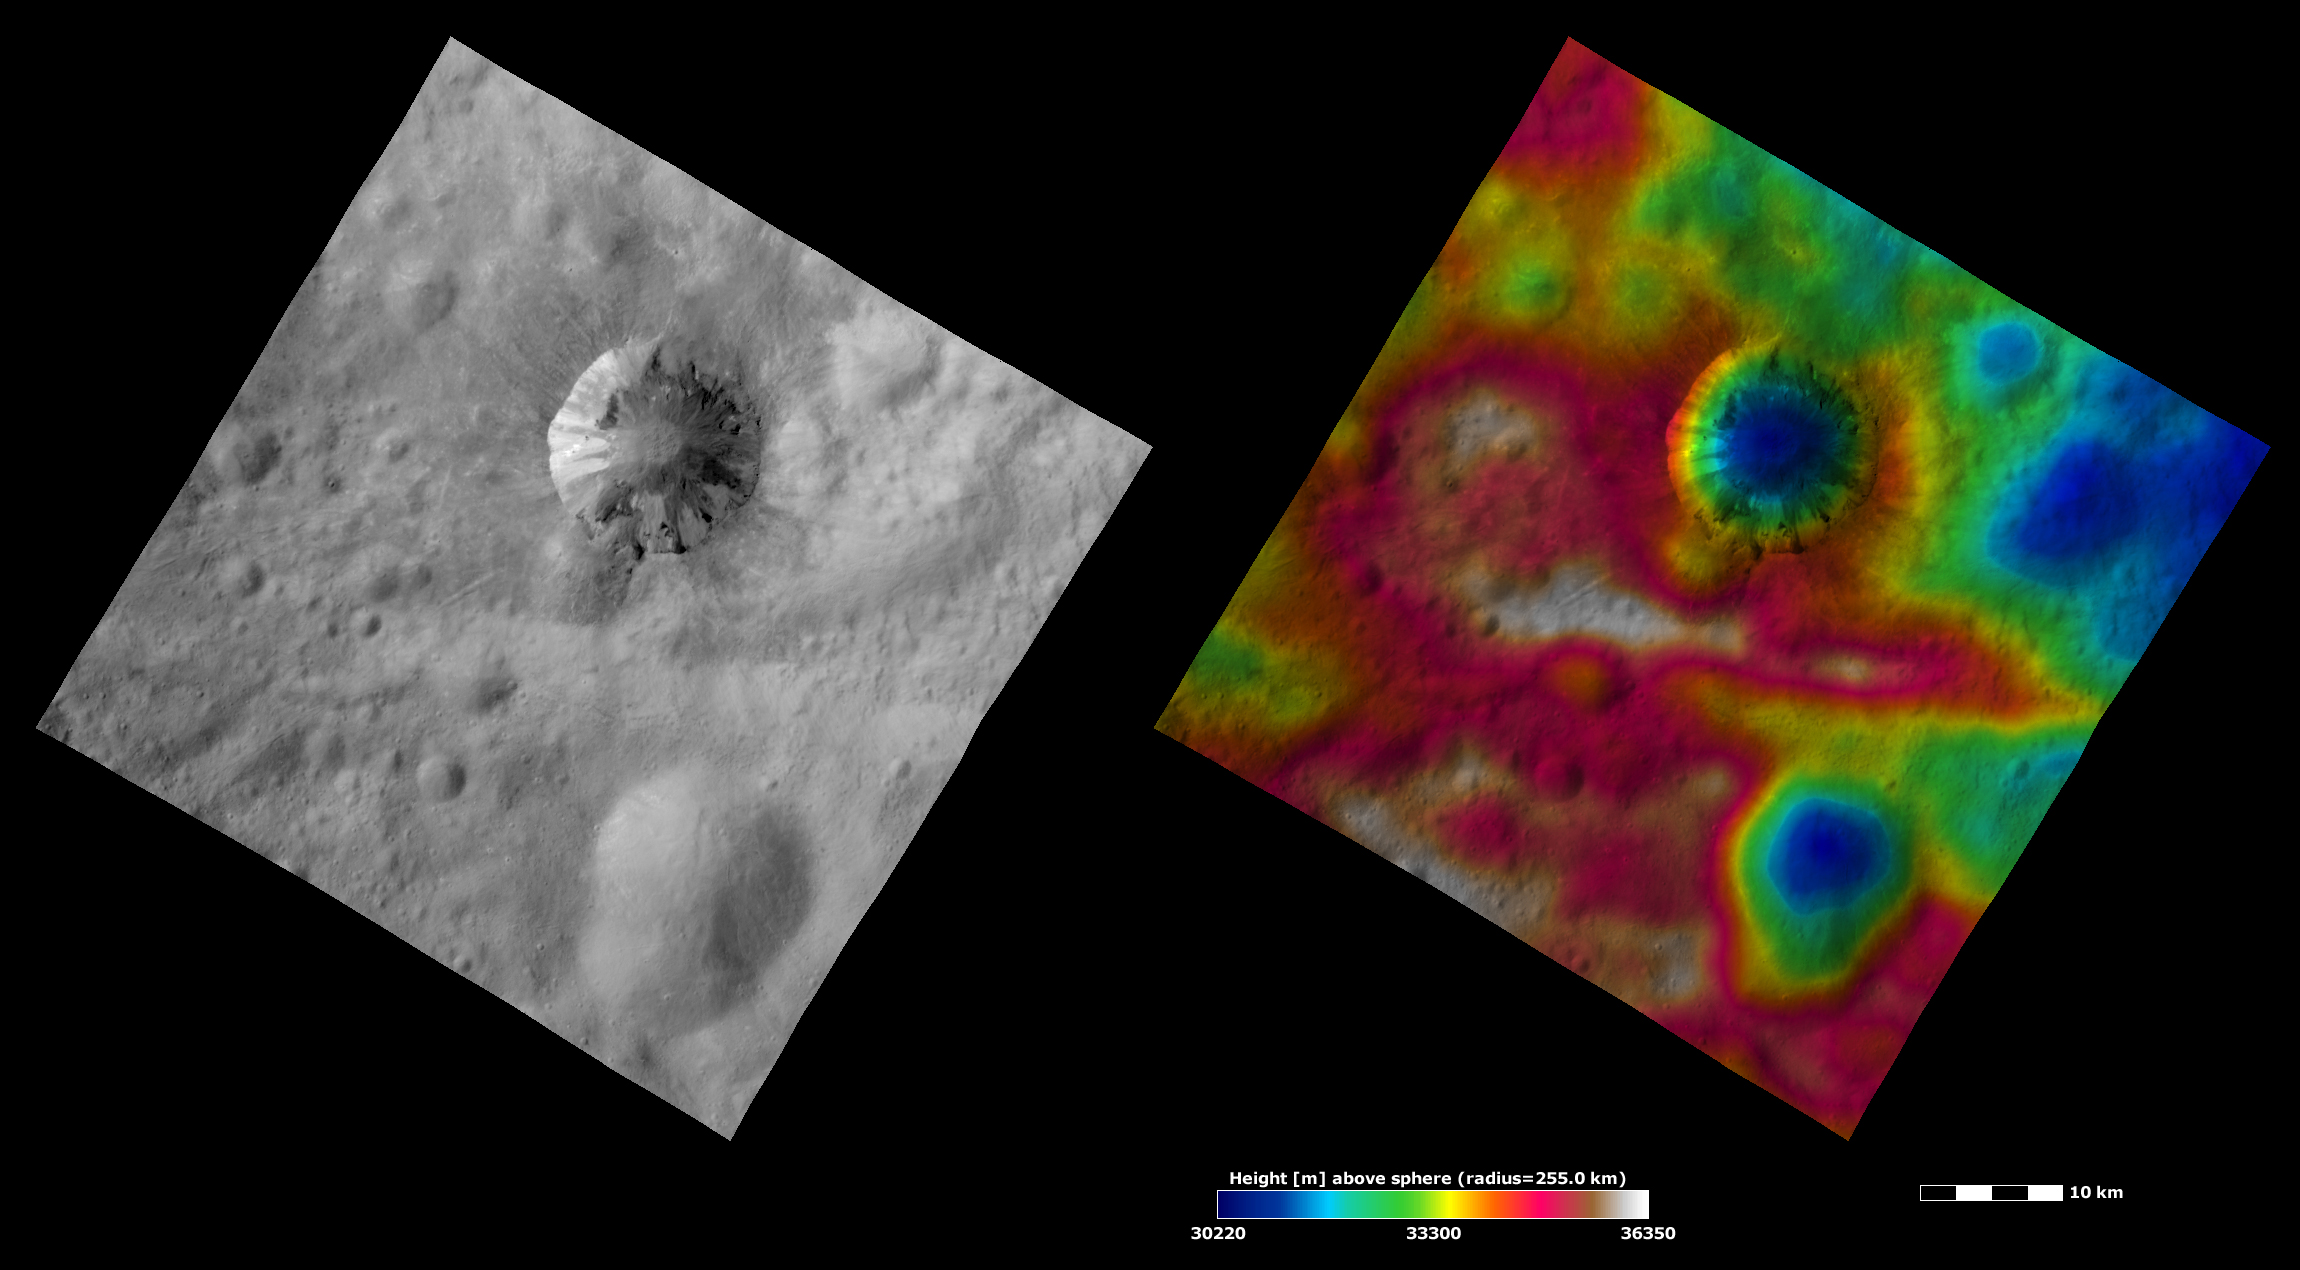

Apparent Brightness and Topography Images of Cornelia Crater

The left-hand image is a Dawn FC (framing camera) image, which shows the apparent brightness of Vesta’s surface. The right-hand image is based on this apparent brightness image, which has had a color-coded height representation of the topography overlain onto it. The topography is calculated from a set of images that were observed from different viewing directions, which allows stereo reconstruction. The various colors correspond to the height of the area. The white and red areas in the topography image are the highest areas and the blue areas are the lowest areas. It is clear from both of the images that the two craters are depressions, which have lower elevations than the surrounding areas. But, the topography image shows that the left side of the image has a higher elevation than the right side, something that is not clear in the apparent brightness image.

These images are located in Vesta’s Numisia quadrangle and the center of the images is 11.5 degrees south latitude, 224.6 degrees east longitude. NASA’s Dawn spacecraft obtained the apparent brightness image with its framing camera on Oct. 21, 2011. This image was taken through the camera’s clear filter. The distance to the surface of Vesta is 700 kilometers (435 miles) and the image has a resolution of about 70 meters (230 feet) per pixel. This image was acquired during the HAMO (high-altitude mapping orbit) phase of the mission. These images are lambert-azimuthal map projected.

The Dawn mission to Vesta and Ceres is managed by NASA’s Jet Propulsion Laboratory, a division of the California Institute of Technology in Pasadena, for NASA’s Science Mission Directorate, Washington D.C. UCLA is responsible for overall Dawn mission science. The Dawn framing cameras have been developed and built under the leadership of the Max Planck Institute for Solar System Research, Katlenburg-Lindau, Germany, with significant contributions by DLR German Aerospace Center, Institute of Planetary Research, Berlin, and in coordination with the Institute of Computer and Communication Network Engineering, Braunschweig. The Framing Camera project is funded by the Max Planck Society, DLR, and NASA/JPL.

Credit: NASA/JPL-Caltech/UCLA/MPS/DLR/IDA